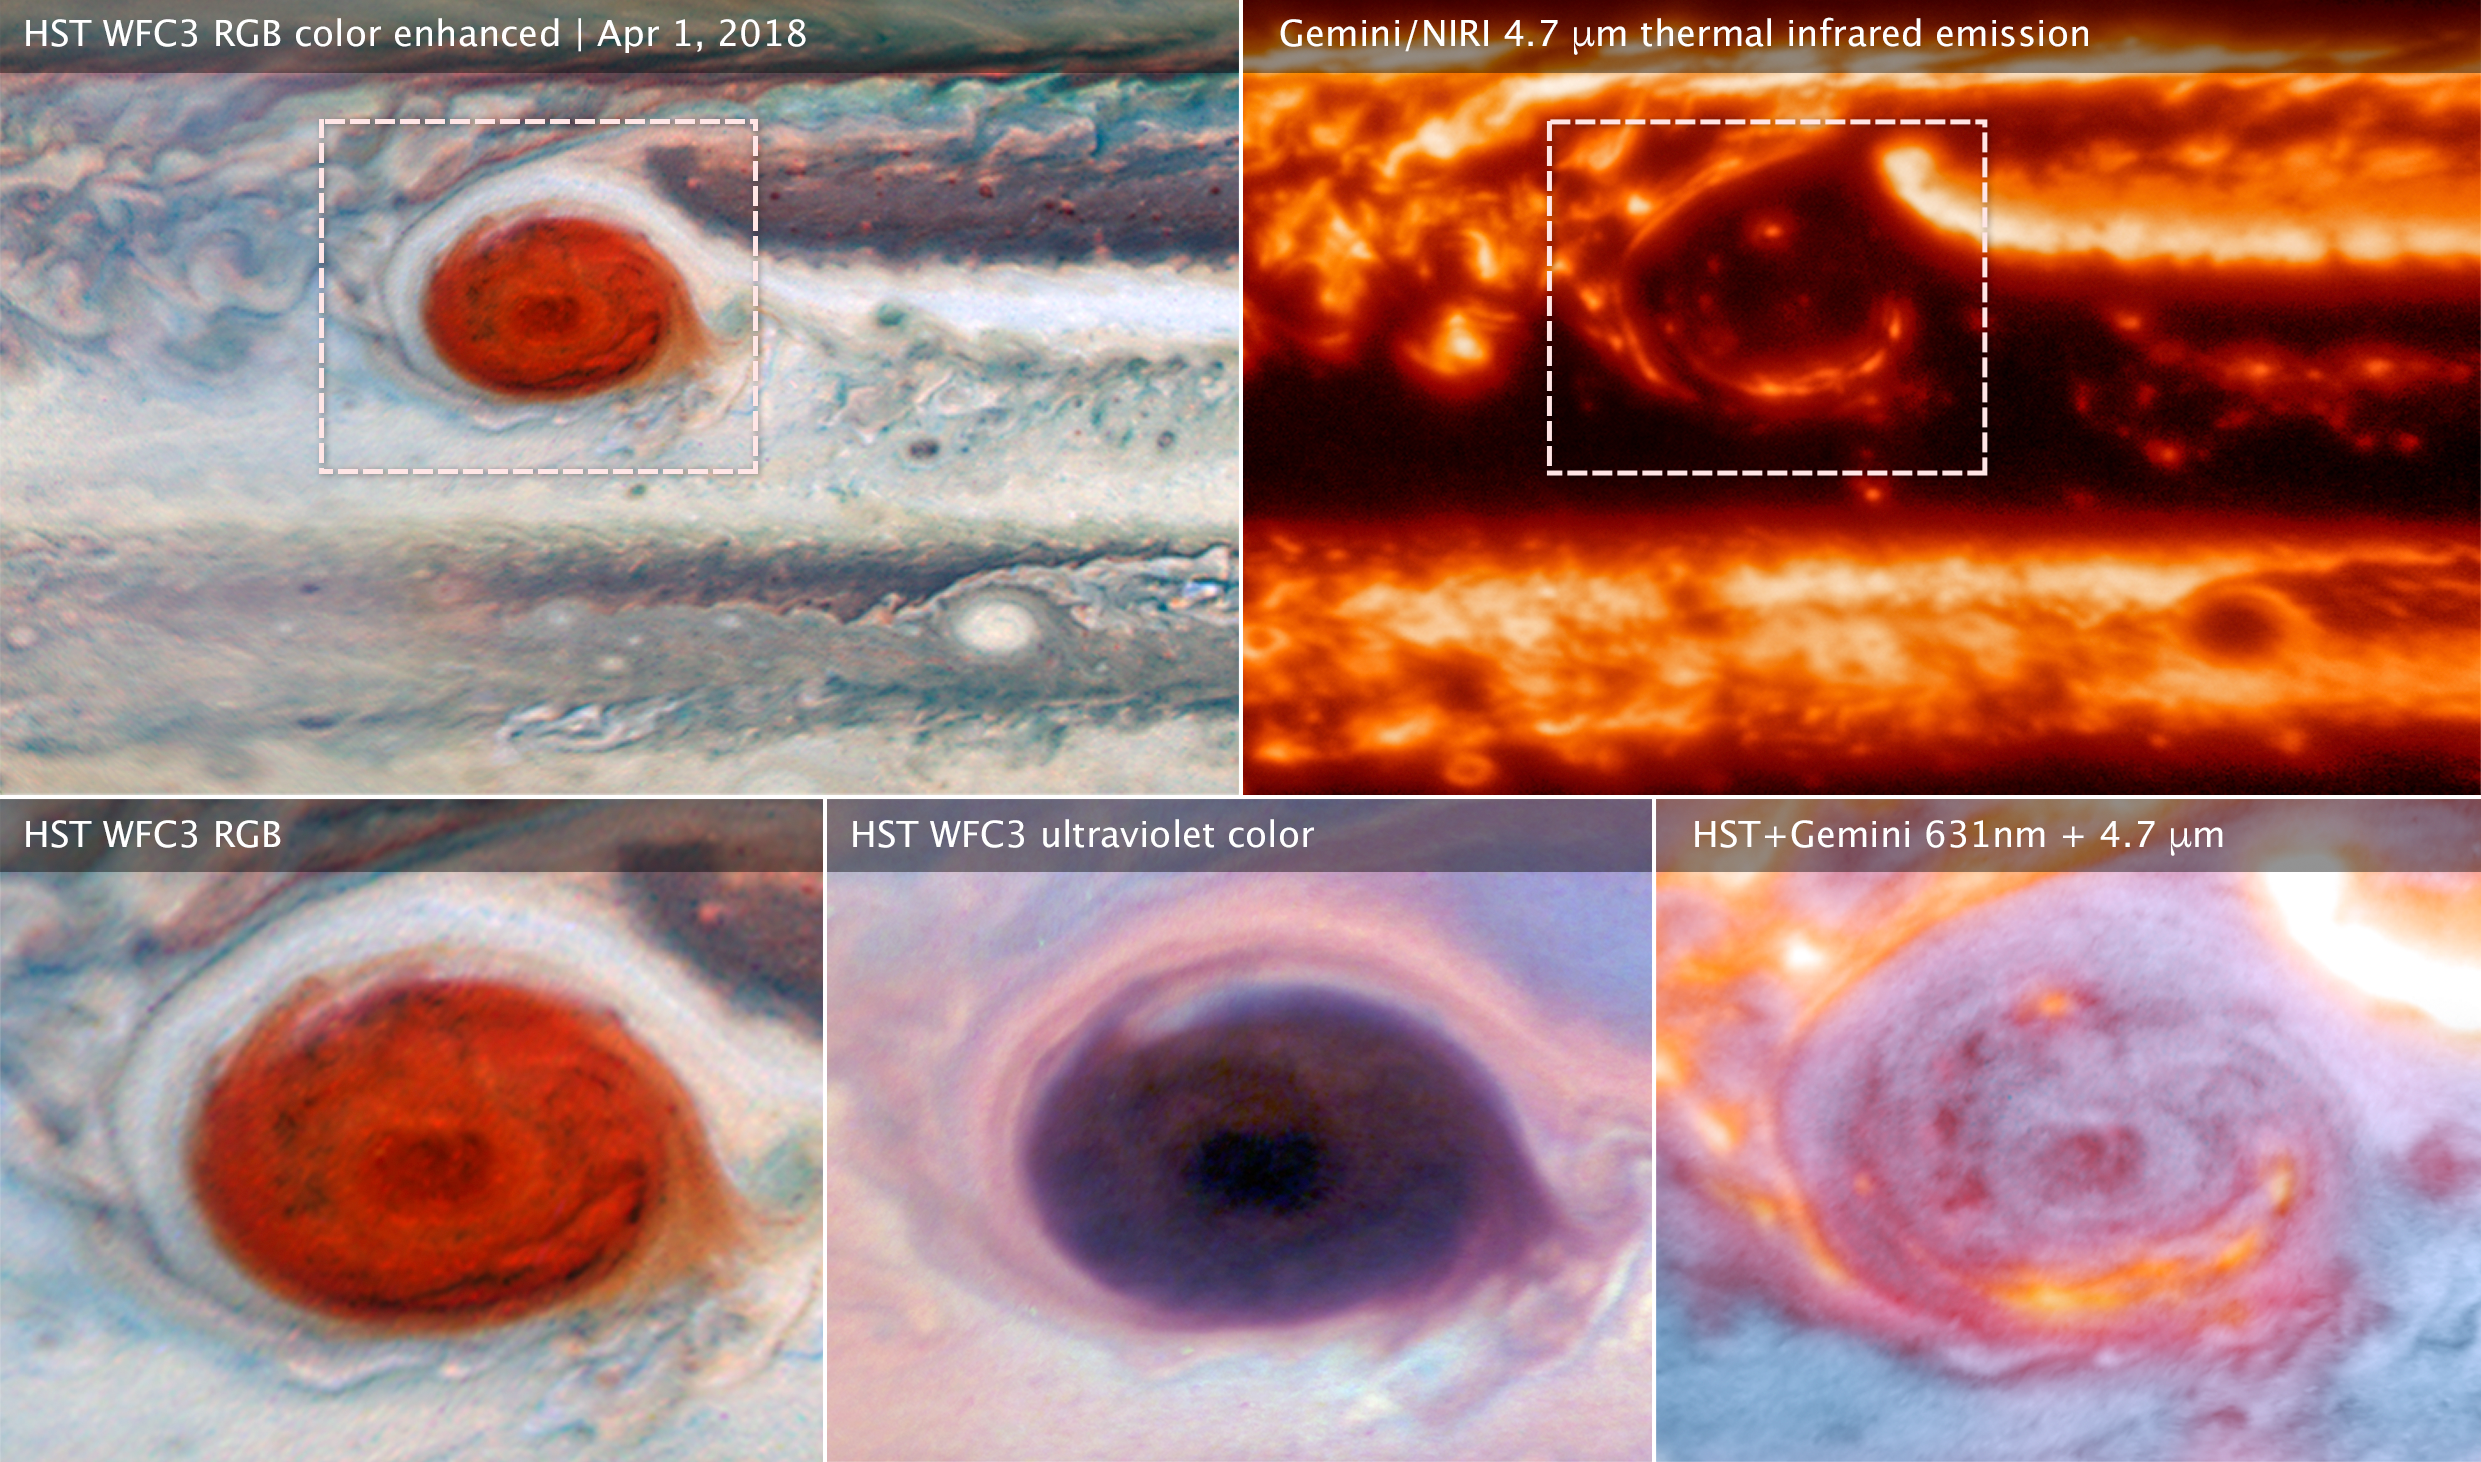

Jupiter’s Great Red Spot

These images of Jupiter's Great Red Spot were made using data collected by the Hubble Space Telescope and the Gemini Observatory on April 1, 2018. By combining observations captured at almost the same time from the two different observatories, astronomers were able to determine that dark features on the Great Red Spot are holes in the clouds rather than masses of dark material.

Upper left (wide view) and lower left (detail): The Hubble image of sunlight (visible wavelengths) reflecting off clouds in Jupiter’s atmosphere shows dark features within the Great Red Spot.

Upper right: A thermal infrared image of the same area from Gemini shows heat emitted as infrared energy. Cool overlying clouds appear as dark regions, but clearings in the clouds allow bright infrared emission to escape from warmer layers below.

Lower middle: An ultraviolet image from Hubble shows sunlight scattered back from the hazes over the Great Red Spot. The Great Red Spot appears red in visible light because these hazes absorb blue wavelengths. The Hubble data show that the hazes continue to absorb even at shorter ultraviolet wavelengths.

Lower right: A multiwavelength composite of Hubble and Gemini data shows visible light in blue and thermal infrared in red. The combined observations show that areas that are bright in infrared are clearings or places where there is less cloud cover blocking heat from the interior.

The Hubble and Gemini observations were made to provide a wide-view context for Juno’s 12th pass (Perijove 12).

Credit: NASA, ESA, and M.H. Wong (UC Berkeley) and team